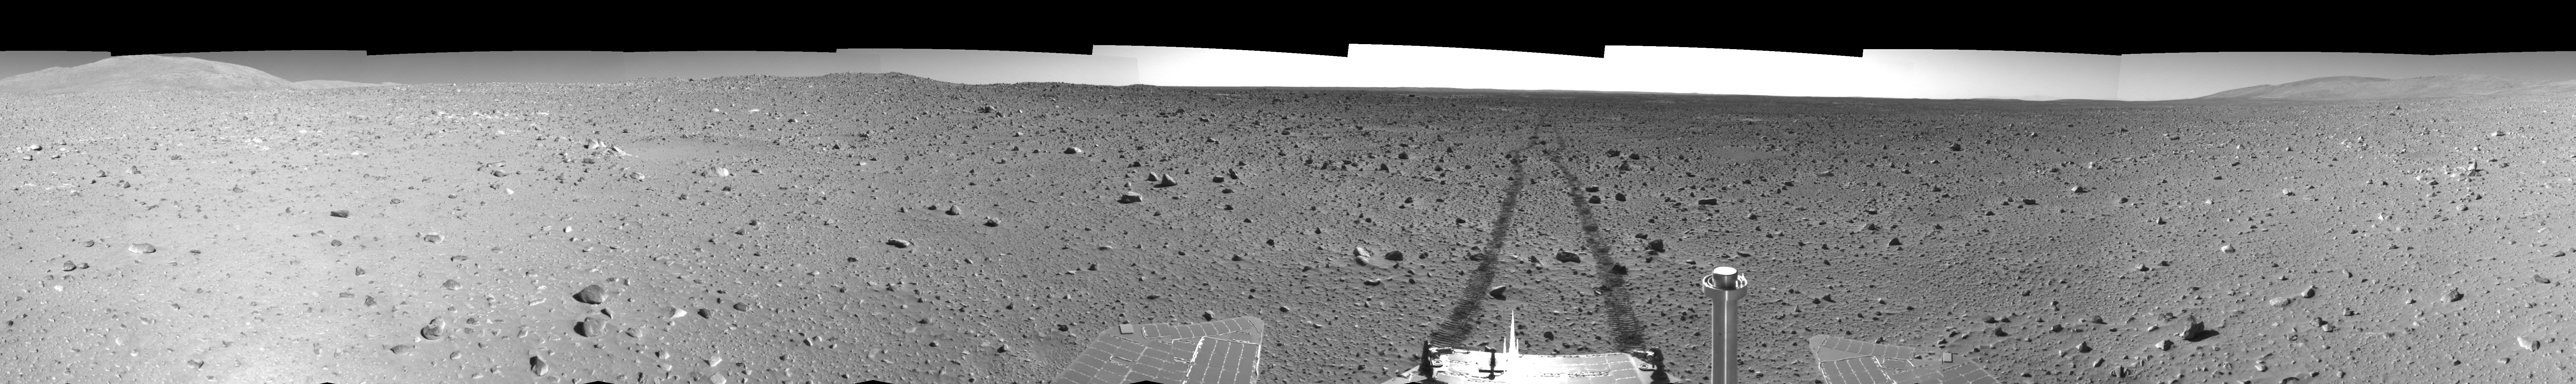

Spirit Tracks on Mars, Sol 151 (Left Eye)

This is the left-eye half of a stereo pair of 360-degree views assembled from frames taken by the navigation camera on NASA’s Mars Exploration Rover Spirit during Spirit’s 151st martian day, or sol, on Junr 5, 2004. The view is presented in a cylindrical-perspective projection with geometric seam correction. The rover sits at site 63, still more than 100 meters (328 feet) from the base of the “Columbia Hills.” As suggested by the rover tracks fading off in the distance, Spirit made great progress on this sol, roving 73 meters (240 feet) to get to this point.

See PIA06053 for 3-D view and PIA06055 for right eye view of this left eye cylindrical-perspective projection.

Credit: NASA/JPL